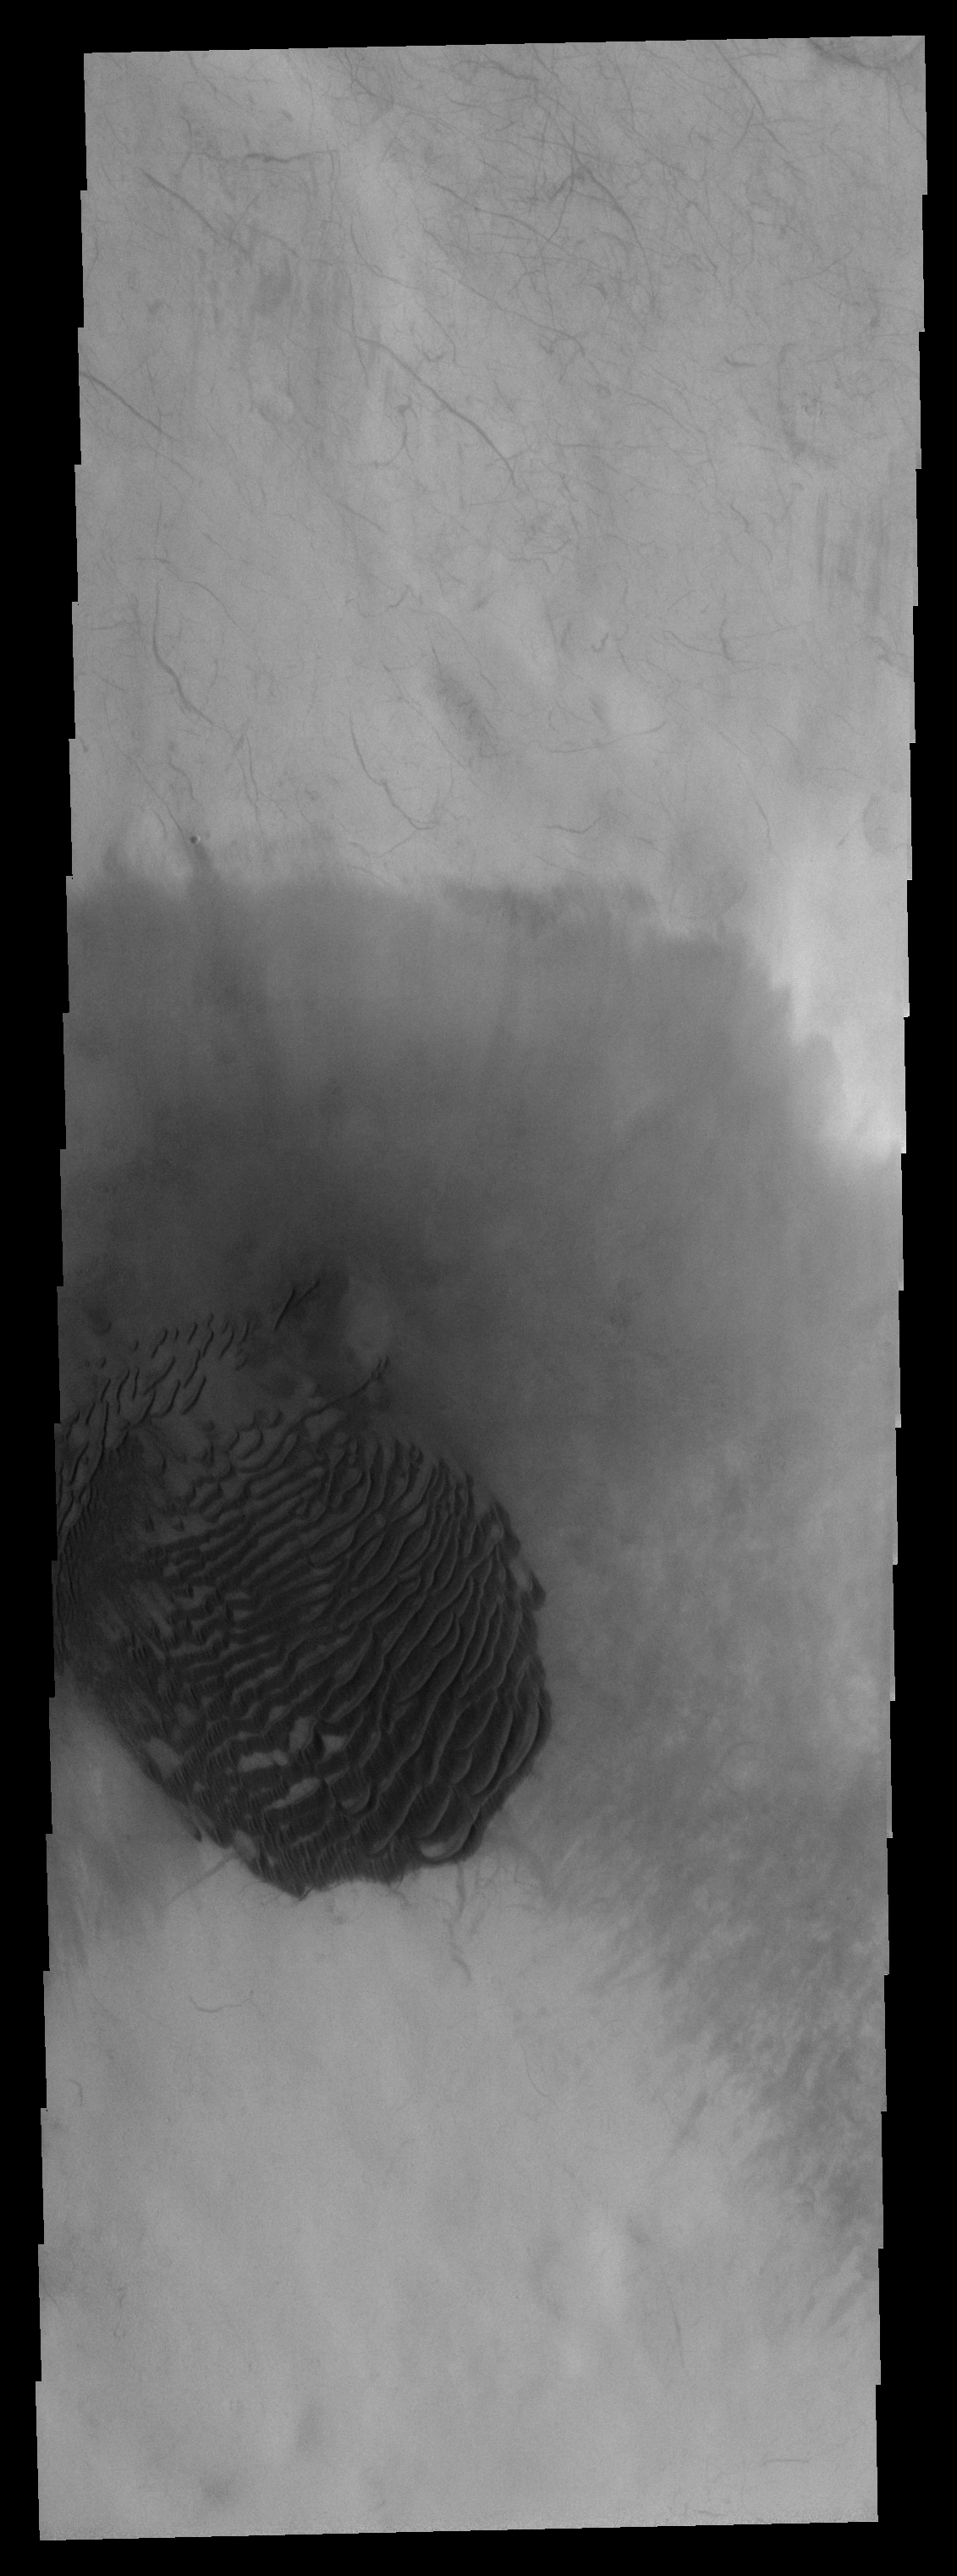

Dunes

This field of dark sand dunes is located on the floor of an unnamed crater is Terra Sirenum.

Image information: VIS instrument. Latitude -61.4N, Longitude 200.1E. 17 meter/pixel resolution.

Please see the THEMIS Data Citation Note for details on crediting THEMIS images.

Note: this THEMIS visual image has not been radiometrically nor geometrically calibrated for this preliminary release. An empirical correction has been performed to remove instrumental effects. A linear shift has been applied in the cross-track and down-track direction to approximate spacecraft and planetary motion. Fully calibrated and geometrically projected images will be released through the Planetary Data System in accordance with Project policies at a later time.

NASA’s Jet Propulsion Laboratory manages the 2001 Mars Odyssey mission for NASA’s Office of Space Science, Washington, D.C. The Thermal Emission Imaging System (THEMIS) was developed by Arizona State University, Tempe, in collaboration with Raytheon Santa Barbara Remote Sensing. The THEMIS investigation is led by Dr. Philip Christensen at Arizona State University. Lockheed Martin Astronautics, Denver, is the prime contractor for the Odyssey project, and developed and built the orbiter. Mission operations are conducted jointly from Lockheed Martin and from JPL, a division of the California Institute of Technology in Pasadena.

Credit: NASA/JPL/ASU